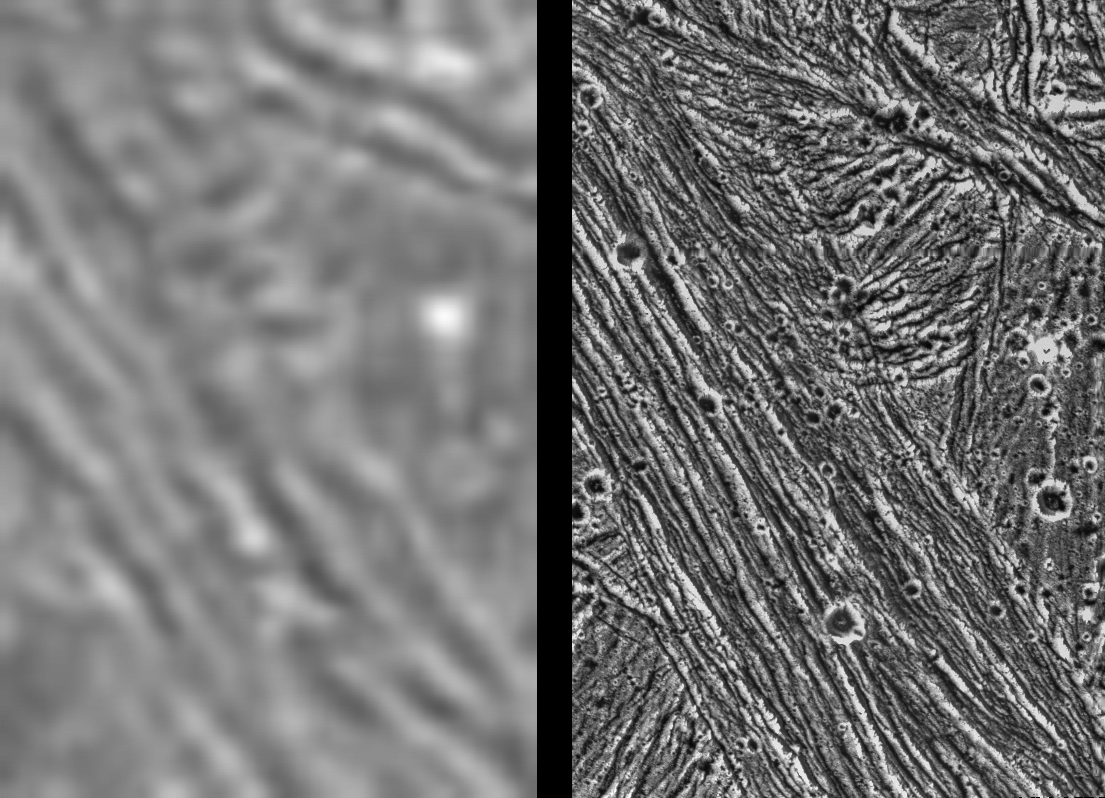

Ganymede – Comparison of Voyager and Galileo Resolution

These images demonstrate the dramatic improvement in the resolution of pictures that NASA’s Galileo spacecraft is returning compared to previous images of the Jupiter system. The frame at left was taken by the Voyager 2 spacecraft when it flew by in 1979, with a resolution of about 1.3 kilometers (0.8 mile) per pixel. The frame at right showing the same area was captured by Galileo during its first flyby of Ganymede on June 27, 1996; it has a resolution of about 74 meters (243 feet) per pixel, more than 17 times better than that of the Voyager image. In the Voyager frame, line-like bright and dark bands can be seen but their detailed structure and origin are not clear. In the Galileo image, each band is now seen to be composed of many smaller ridges. The structure and shape of the ridges permit scientists to determine their origin and their relation to other terrains, helping to unravel the complex history of the planet-sized moon. In each of these frames, north is to the top, and the sun illuminates the surface from the lower left nearly overhead (about 77 degrees above the horizon). The area shown, at latitude 10 degrees north, 167 degrees west, is about 35 by 55 kilometers (25 by 34 miles). The image was taken June 27 when Galileo was 7,448 kilometers (4.628 miles) away from Ganymede. The Jet Propulsion Laboratory manages the Galileo mission for NASA’s Office of Space Science.

Credit: NASA/JPL